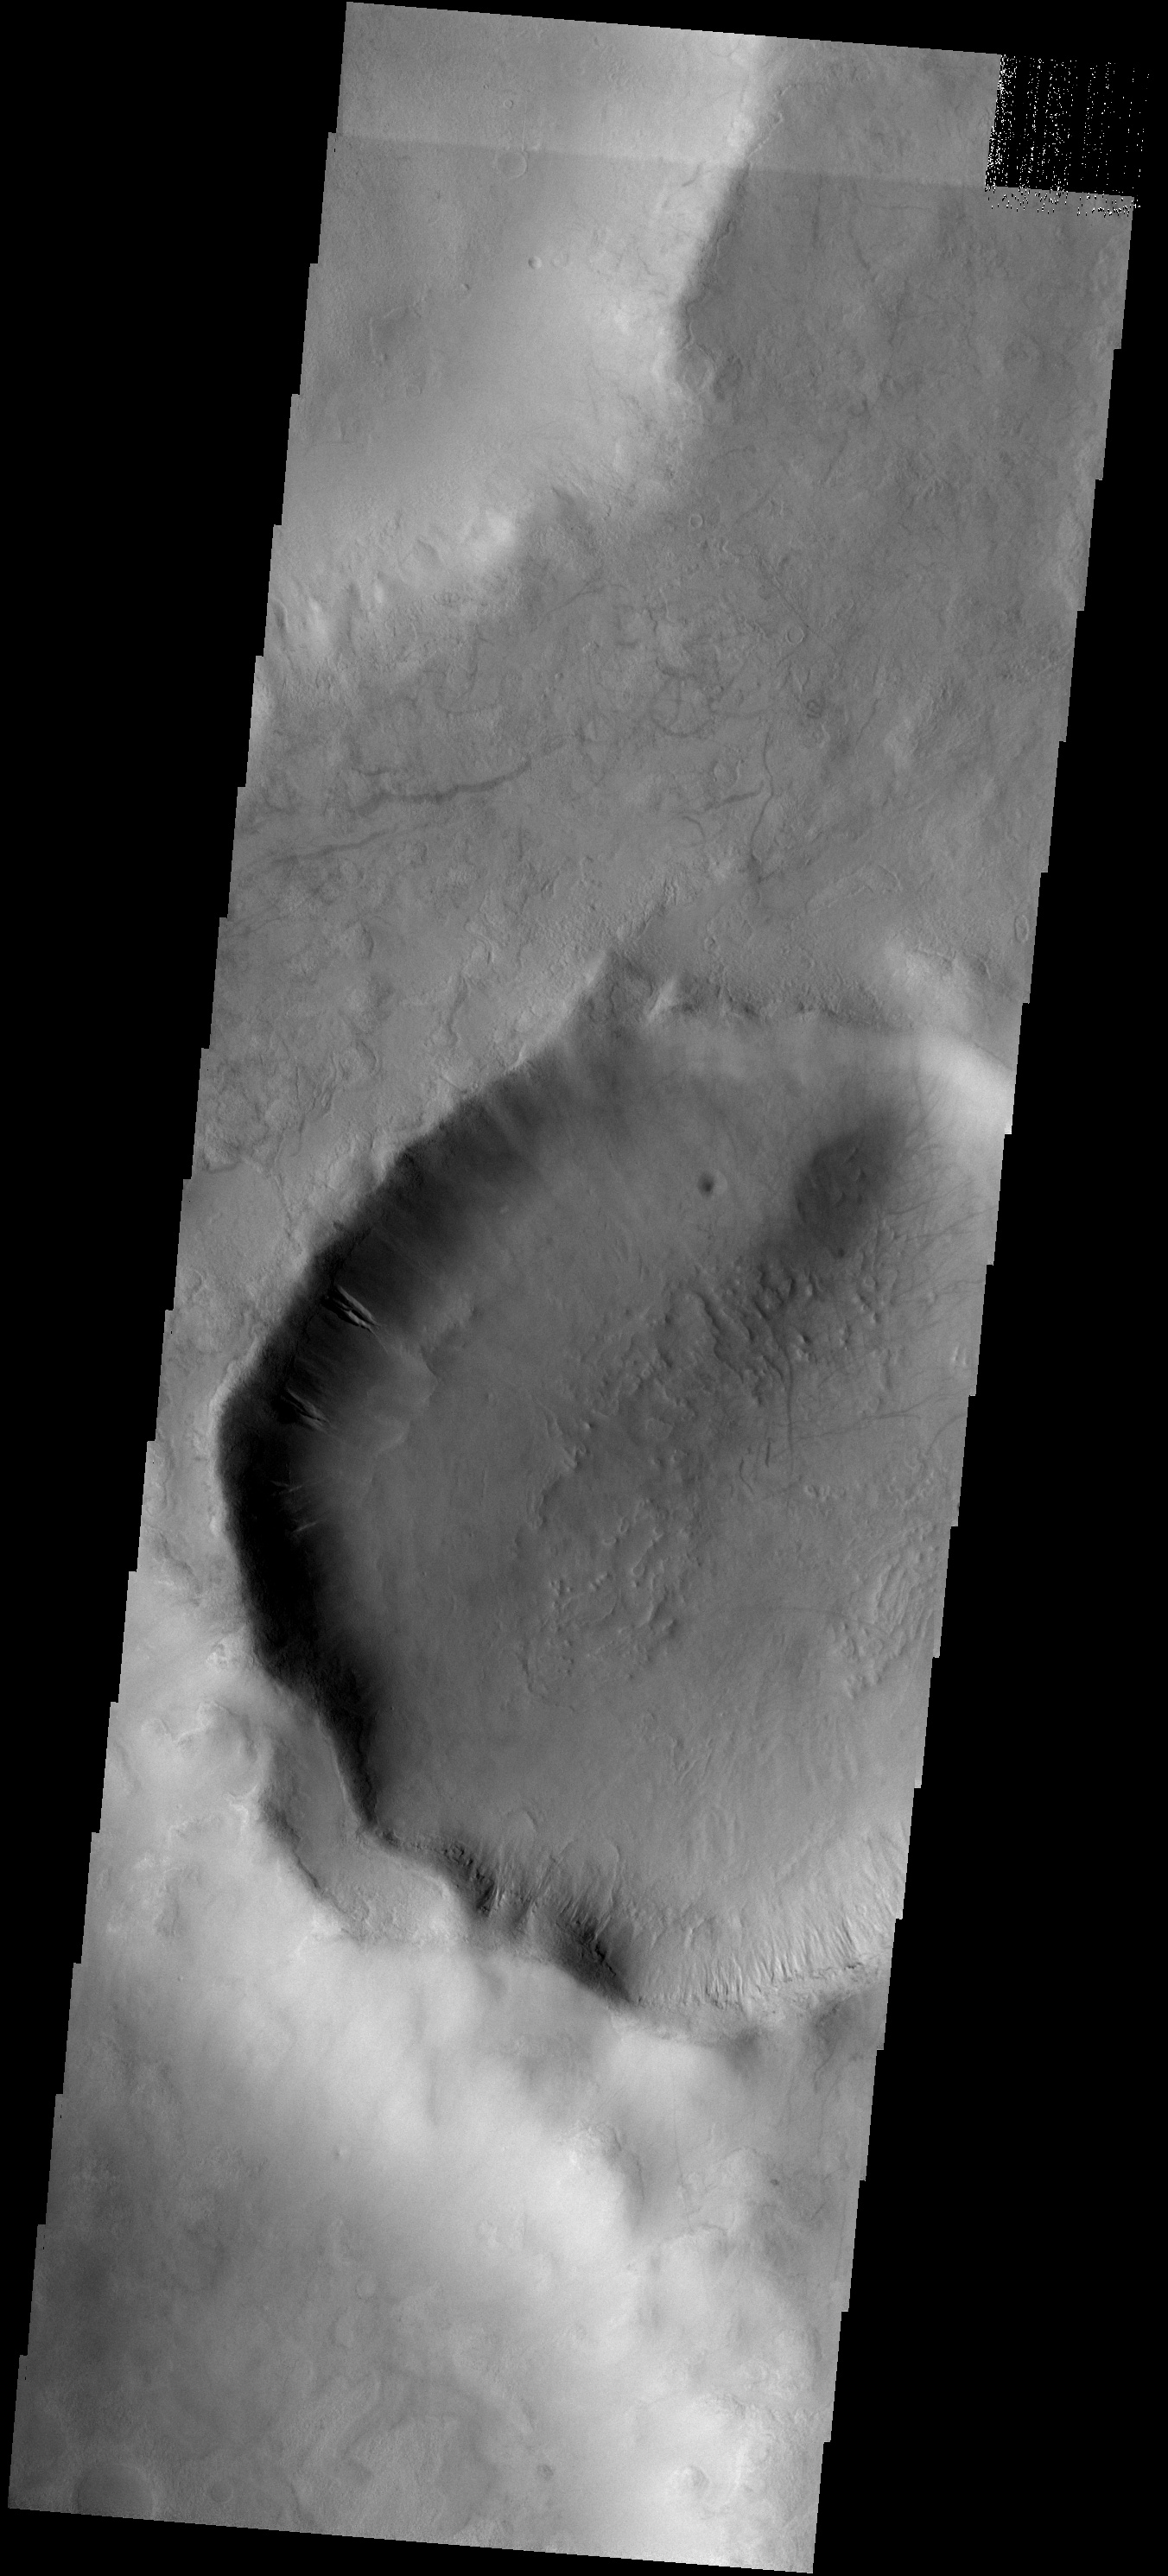

Gullies

Gullies occur on the interior of the rim of this unnamed crater in Terra Sirenum. This crater is located on the rim and ejecta blanket of a larger crater.

Image information: VIS instrument. Latitude -51.9N, Longitude 216.3E. 17 meter/pixel resolution.

Please see the THEMIS Data Citation Note for details on crediting THEMIS images.

Note: this THEMIS visual image has not been radiometrically nor geometrically calibrated for this preliminary release. An empirical correction has been performed to remove instrumental effects. A linear shift has been applied in the cross-track and down-track direction to approximate spacecraft and planetary motion. Fully calibrated and geometrically projected images will be released through the Planetary Data System in accordance with Project policies at a later time.

NASA’s Jet Propulsion Laboratory manages the 2001 Mars Odyssey mission for NASA’s Office of Space Science, Washington, D.C. The Thermal Emission Imaging System (THEMIS) was developed by Arizona State University, Tempe, in collaboration with Raytheon Santa Barbara Remote Sensing. The THEMIS investigation is led by Dr. Philip Christensen at Arizona State University. Lockheed Martin Astronautics, Denver, is the prime contractor for the Odyssey project, and developed and built the orbiter. Mission operations are conducted jointly from Lockheed Martin and from JPL, a division of the California Institute of Technology in Pasadena.

Credit: NASA/JPL/ASU